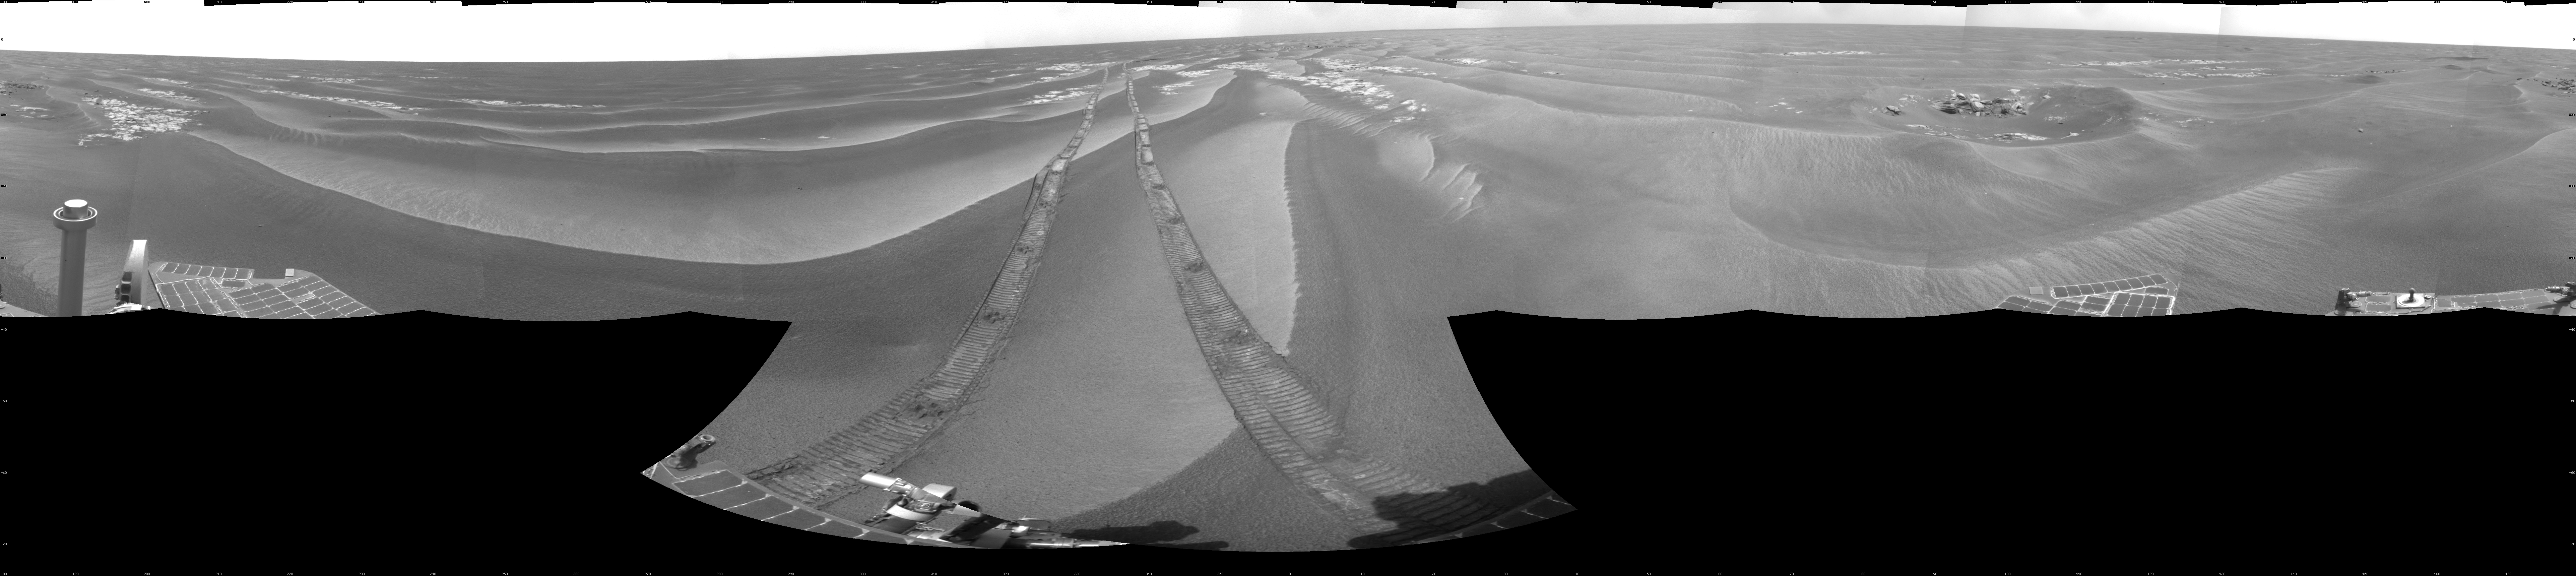

Opportunity’s Surroundings After Backwards Drive, Sol 1850

NASA’s Mars Exploration Rover Opportunity used its navigation camera to take the images combined into this 360-degree view of the rover’s surroundings on the 1,850th Martian day, or sol, of its surface mission (April 7, 2009).

Opportunity had driven 62.5 meters (205 feet) that sol, southward away from an outcrop called “Penrhyn,” which the rover had been examining for a few sols, and toward a crater called “Adventure.” In preceding drives, the drive motor for the right-front wheel had been drawing more current than usual, so engineers drove Opportunuity backward on Sol 1950, a strategy to redistribute lubricant and reduce friction in the wheel.

North is at the top of the image; south at the bottom. Opportunity’s position on Sol 1850 was about 1.3 kilometers (0.8 mile) south-southwest of Victoria Crater. For scale, the distance between the parallel wheel tracks is about 1 meter (about 40 inches).

This view is presented as a cylindrical projection with geometric seam correction.

Credit: NASA/JPL-Caltech